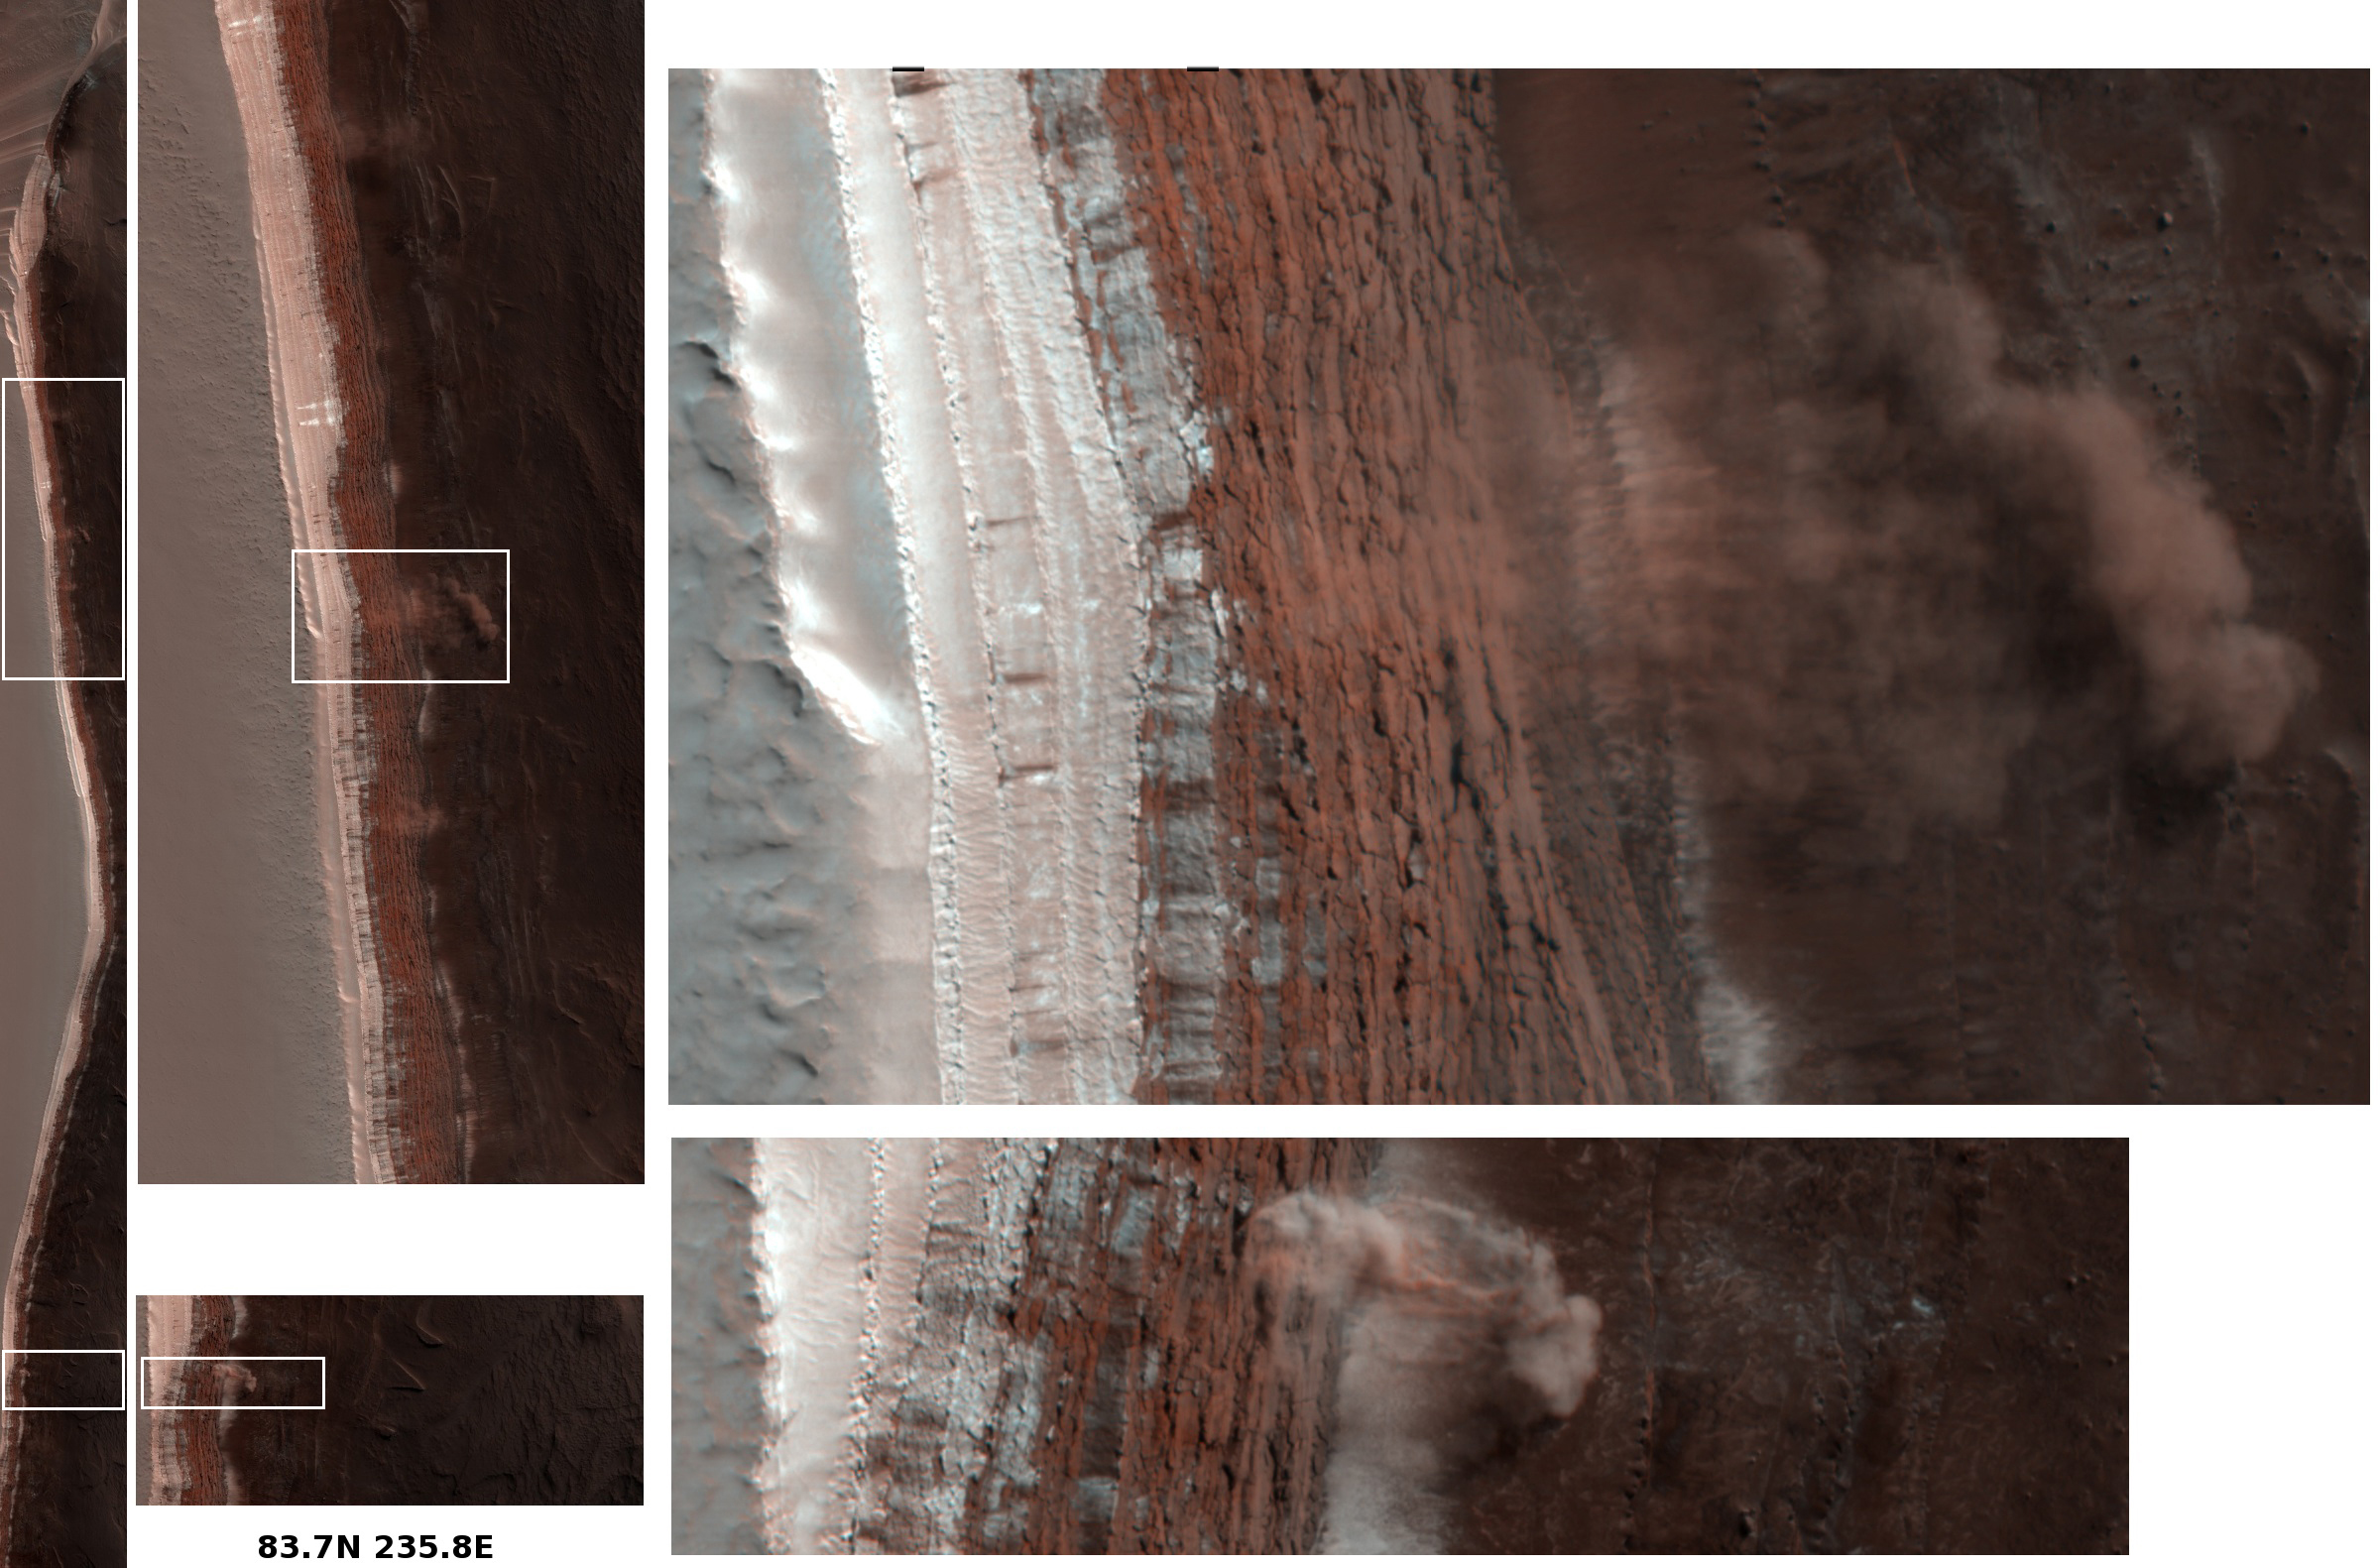

Caught in Action: Avalanches on North Polar Scarps

Photojournal note: This image was replaced on March 18, 2008 to include the white boxes referred to within the caption. Two high resolution images (Alternate View 1 and 2) were also added as insets.

Amazingly, this image has captured at least four Martian avalanches, or debris falls, in action. It was taken on February 19, 2008, by the High Resolution Imaging Science Experiment (HiRISE) camera on NASA’s Mars Reconnaissance Orbiter.

The image to the left shows the context of where these avalanches occurred, with white boxes indicating the locations of the more detailed image portions shown to the right. All images are false color. Material, likely including fine-grained ice and dust and possibly including large blocks, has detached from a towering cliff and cascaded to the gentler slopes below. The occurrence of the avalanches is spectacularly revealed by the accompanying clouds of fine material that continue to settle out of the air. The largest cloud (upper images) traces the path of the debris as it fell down the slope, hit the lower slope, and continues downhill, forming a billowing cloud front. This cloud is about 180 meters (590 feet) across and extends about 190 meters (625 feet) from the base of the steep cliff. Shadows to the lower left of each cloud illustrate further that these are three dimensional features hanging in the air in front of the cliff face, and not markings on the ground. Sunlight is from the upper right.

Cameras orbiting Mars have taken thousands of images that have enabled scientists to put together pieces of Mars’ geologic history. However, most of them reveal landscapes that haven’t changed much in millions of years. Some images taken at different times of year do show seasonal changes from one image to the next, however, it is extremely rare to catch such a dramatic event in action. (Another, unrelated, active process that has been captured by Mars cameras are dust devils.) Observing currently active processes is often a useful tool in unlocking puzzles of the past for scientists studying the Earth. Working from primarily still images, it is harder for scientists studying Mars to rely on this tool. The HiRISE image of avalanching debris is a very rare opportunity to directly do so.

The scarp in this image is on the edge of the dome of layered deposits centered on Mars’ north pole. From top to bottom this impressive cliff is over 700 meters (2300 feet) tall and reaches slopes over 60 degrees. The top part of the scarp, to the left of the images, is still covered with bright (white) carbon dioxide frost which is disappearing from the polar regions as spring progresses. The upper mid-toned (pinkish-brownish) section is composed of layers (difficult to see here) that are mostly ice with varying amounts of dust. The darkest deposits below form more gentle slopes, less than 20 degrees, and are mainly composed of two materials: mid-toned layers, possibly ice-rich, that form small shelves, and more mobile, wide-spread, sand-sized dark material. The wavy forms on the flatter areas to the right are dunes.

The upper, steepest section, which appears highly fractured due to blocks pulling away from the wall, is the likely source zone for the falls. The precise trigger mechanism is not yet known, although the disappearance of the carbon dioxide frost, the expansion and contraction of the ice in response to temperature differences, a nearby Mars-quake or meteorite impact, and vibrations caused by the first fall in the area, are all possible contributors.

By comparing images taken before the fall (such as HiRISE image PSP_007140_2640) and after the fall, we may be able to see where material has disappeared from the steep scarp and where it has appeared on the gentler slopes below, possibly as larger blocks, diffuse streaks, or other debris deposits. By imaging this scarp throughout the polar summer, we may be able to determine how much material falls over a given time period. These observations would help determine how much, and at what rate, ice is being eroded from the cliff. Understanding the processes and rates of erosion will help determine how the polar landscape has evolved, and help reveal how volatiles, such as water and carbon dioxide ices and gases, move around Mars.The precise composition of the ice-dust mixture making up layers in the upper, steepest section of scarp is not known. However, detailed measurements of the volume of material removed, the configuration of the source area, and the steepness of the slope can be used to estimate physical properties of the material that may relate to composition.

The complete image, HiRISE PSP_007338_2640, is centered at 83.7 degrees latitude, 235.8 degrees east longitude. The image was taken at a local Mars time of 1:05 PM and the scene is illuminated from the west with a solar incidence angle of 70 degrees, thus the sun was about 20 degrees above the horizon. At a solar longitude of 34.0 degrees, the season on Mars is northern spring.

Observation Geometry
Image PSP_007140_2640 was taken by the High Resolution Imaging Science Experiment (HiRISE) camera onboard the Mars Reconnaissance Orbiter spacecraft on 03-Feb-2008. The complete image is centered at 83.7 degrees latitude, 235.7 degrees East longitude. The range to the target site was 319.1 km (199.4 miles). At this distance the image scale is 31.9 cm/pixel (with 1 x 1 binning) so objects ~96 cm across are resolved. The image shown here has been map-projected to 25 cm/pixel . The image was taken at a local Mars time of 12:33 PM and the scene is illuminated from the west with a solar incidence angle of 73 degrees, thus the sun was about 17 degrees above the horizon. At a solar longitude of 26.9 degrees, the season on Mars is Northern Spring.

NASA’s Jet Propulsion Laboratory, a division of the California Institute of Technology in Pasadena, manages the Mars Reconnaissance Orbiter for NASA’s Science Mission Directorate, Washington. Lockheed Martin Space Systems, Denver, is the prime contractor for the project and built the spacecraft. The High Resolution Imaging Science Experiment is operated by the University of Arizona, Tucson, and the instrument was built by Ball Aerospace and Technology Corp., Boulder, Colo.

Credit: NASA/JPL-Caltech/University of Arizona